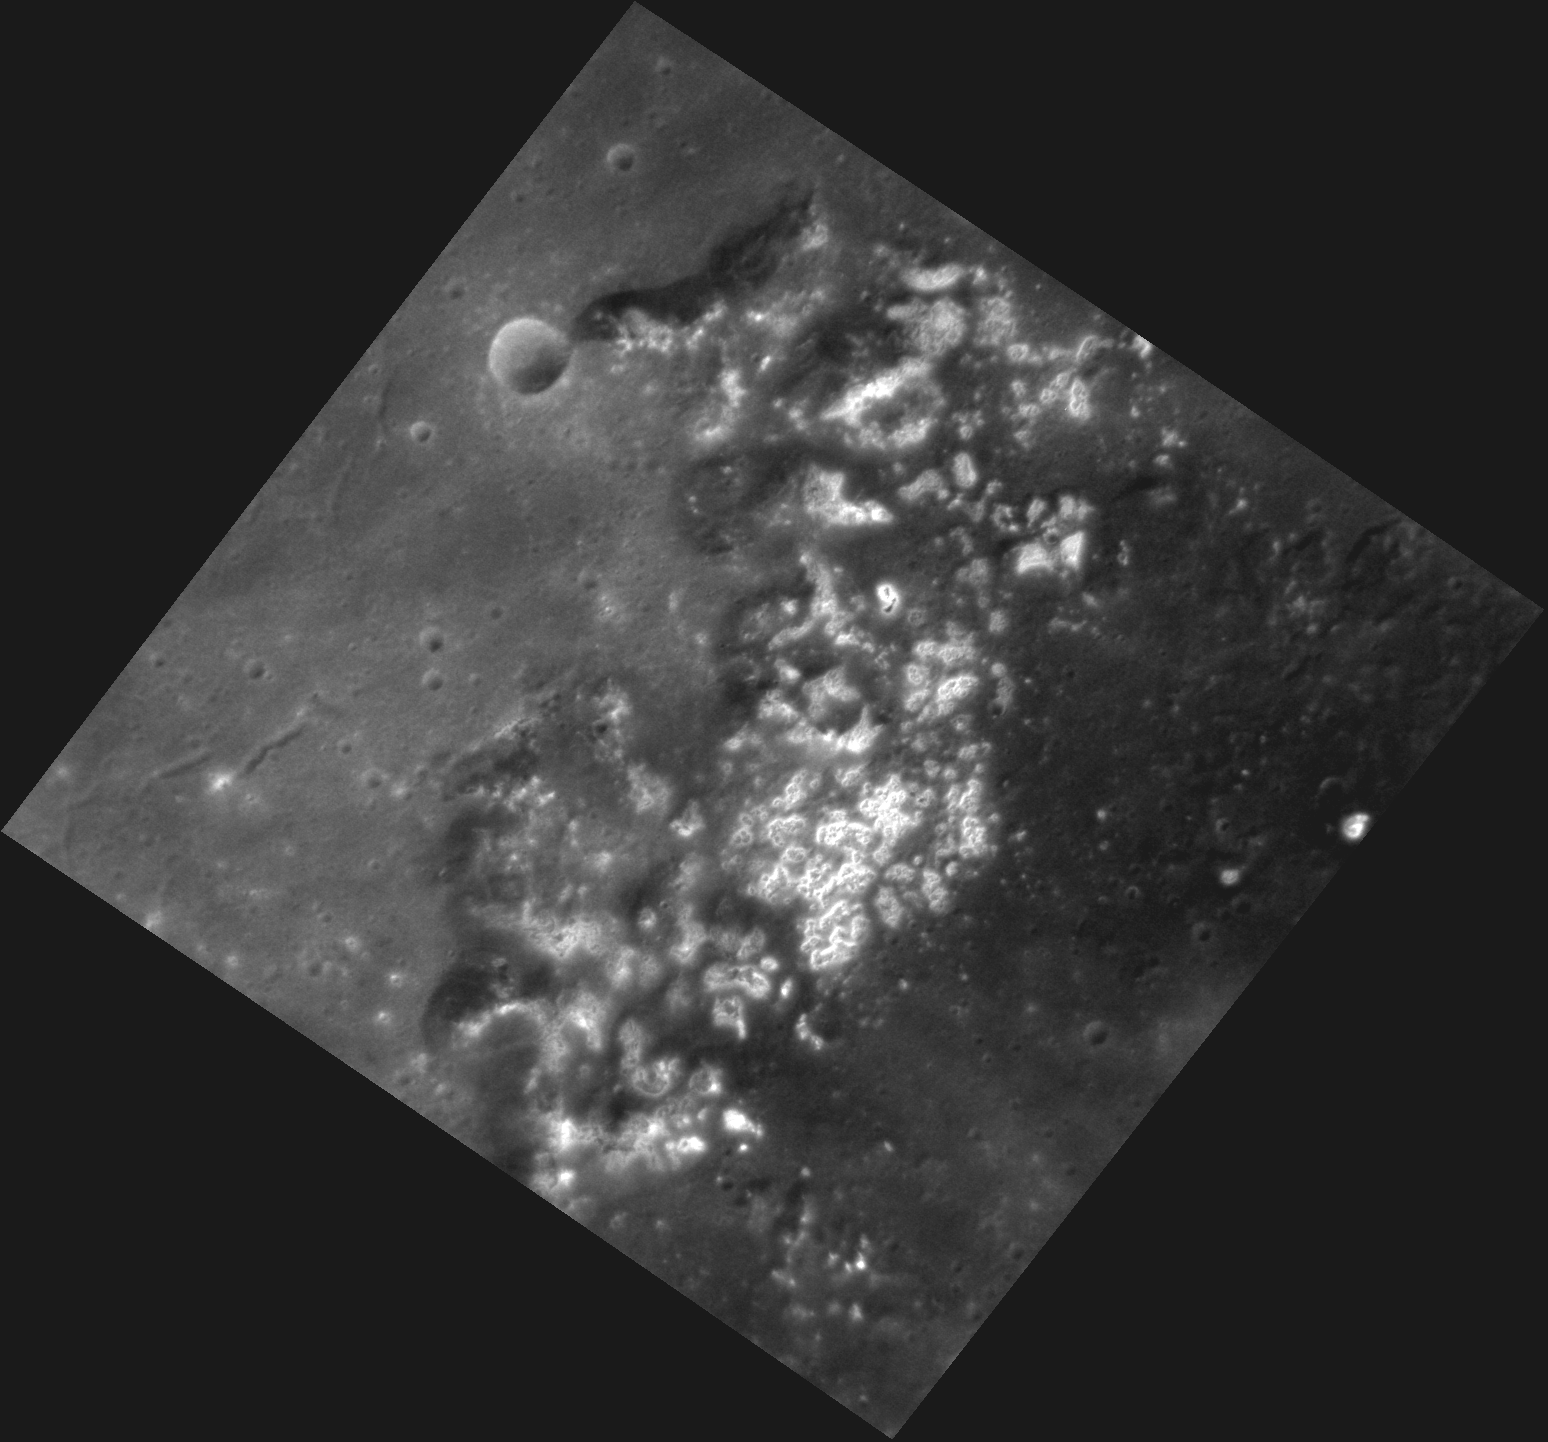

Hollows or Horcruxes

This image, taken with the Narrow Angle Camera (NAC), shows an area of hollows on the floor of Raditladi basin. Hollows were first discovered on the surface of Mercury during MESSENGER’s orbital mission and have not been seen on the Moon or on any other rocky planetary bodies. These bright, shallow depressions may have been formed by the loss of volatile materials. This same region has also been imaged in color.

This image was acquired as a high-resolution targeted observation. Targeted observations are images of a small area on Mercury’s surface at resolutions much higher than the 250-meter/pixel (820 feet/pixel) morphology base map or the 1-kilometer/pixel (0.6 miles/pixel) color base map. It is not possible to cover all of Mercury’s surface at this high resolution during MESSENGER’s one-year mission, but several areas of high scientific interest are generally imaged in this mode each week.

Date acquired: January 02, 2012
Image Mission Elapsed Time (MET): 233984961
Image ID: 1213990
Instrument: Narrow Angle Camera (NAC) of the Mercury Dual Imaging System (MDIS)
Center Latitude: 26.60°
Center Longitude: 120.5° E
Resolution: 47 meters/pixel
Scale: This image is 73 km across (45 miles) from the left point to the right point.
Incidence Angle: 33.3°
Emission Angle: 22.0°
Phase Angle: 51.5°

The MESSENGER spacecraft is the first ever to orbit the planet Mercury, and the spacecraft’s seven scientific instruments and radio science investigation are unraveling the history and evolution of the Solar System’s innermost planet. Visit the Why Mercury? section of this website to learn more about the key science questions that the MESSENGER mission is addressing. During the one-year primary mission, MDIS is scheduled to acquire more than 75,000 images in support of MESSENGER’s science goals.

These images are from MESSENGER, a NASA Discovery mission to conduct the first orbital study of the innermost planet, Mercury. For information regarding the use of images, see the MESSENGER image use policy.

Credit: NASA/Johns Hopkins University Applied Physics Laboratory/Carnegie Institution of Washington